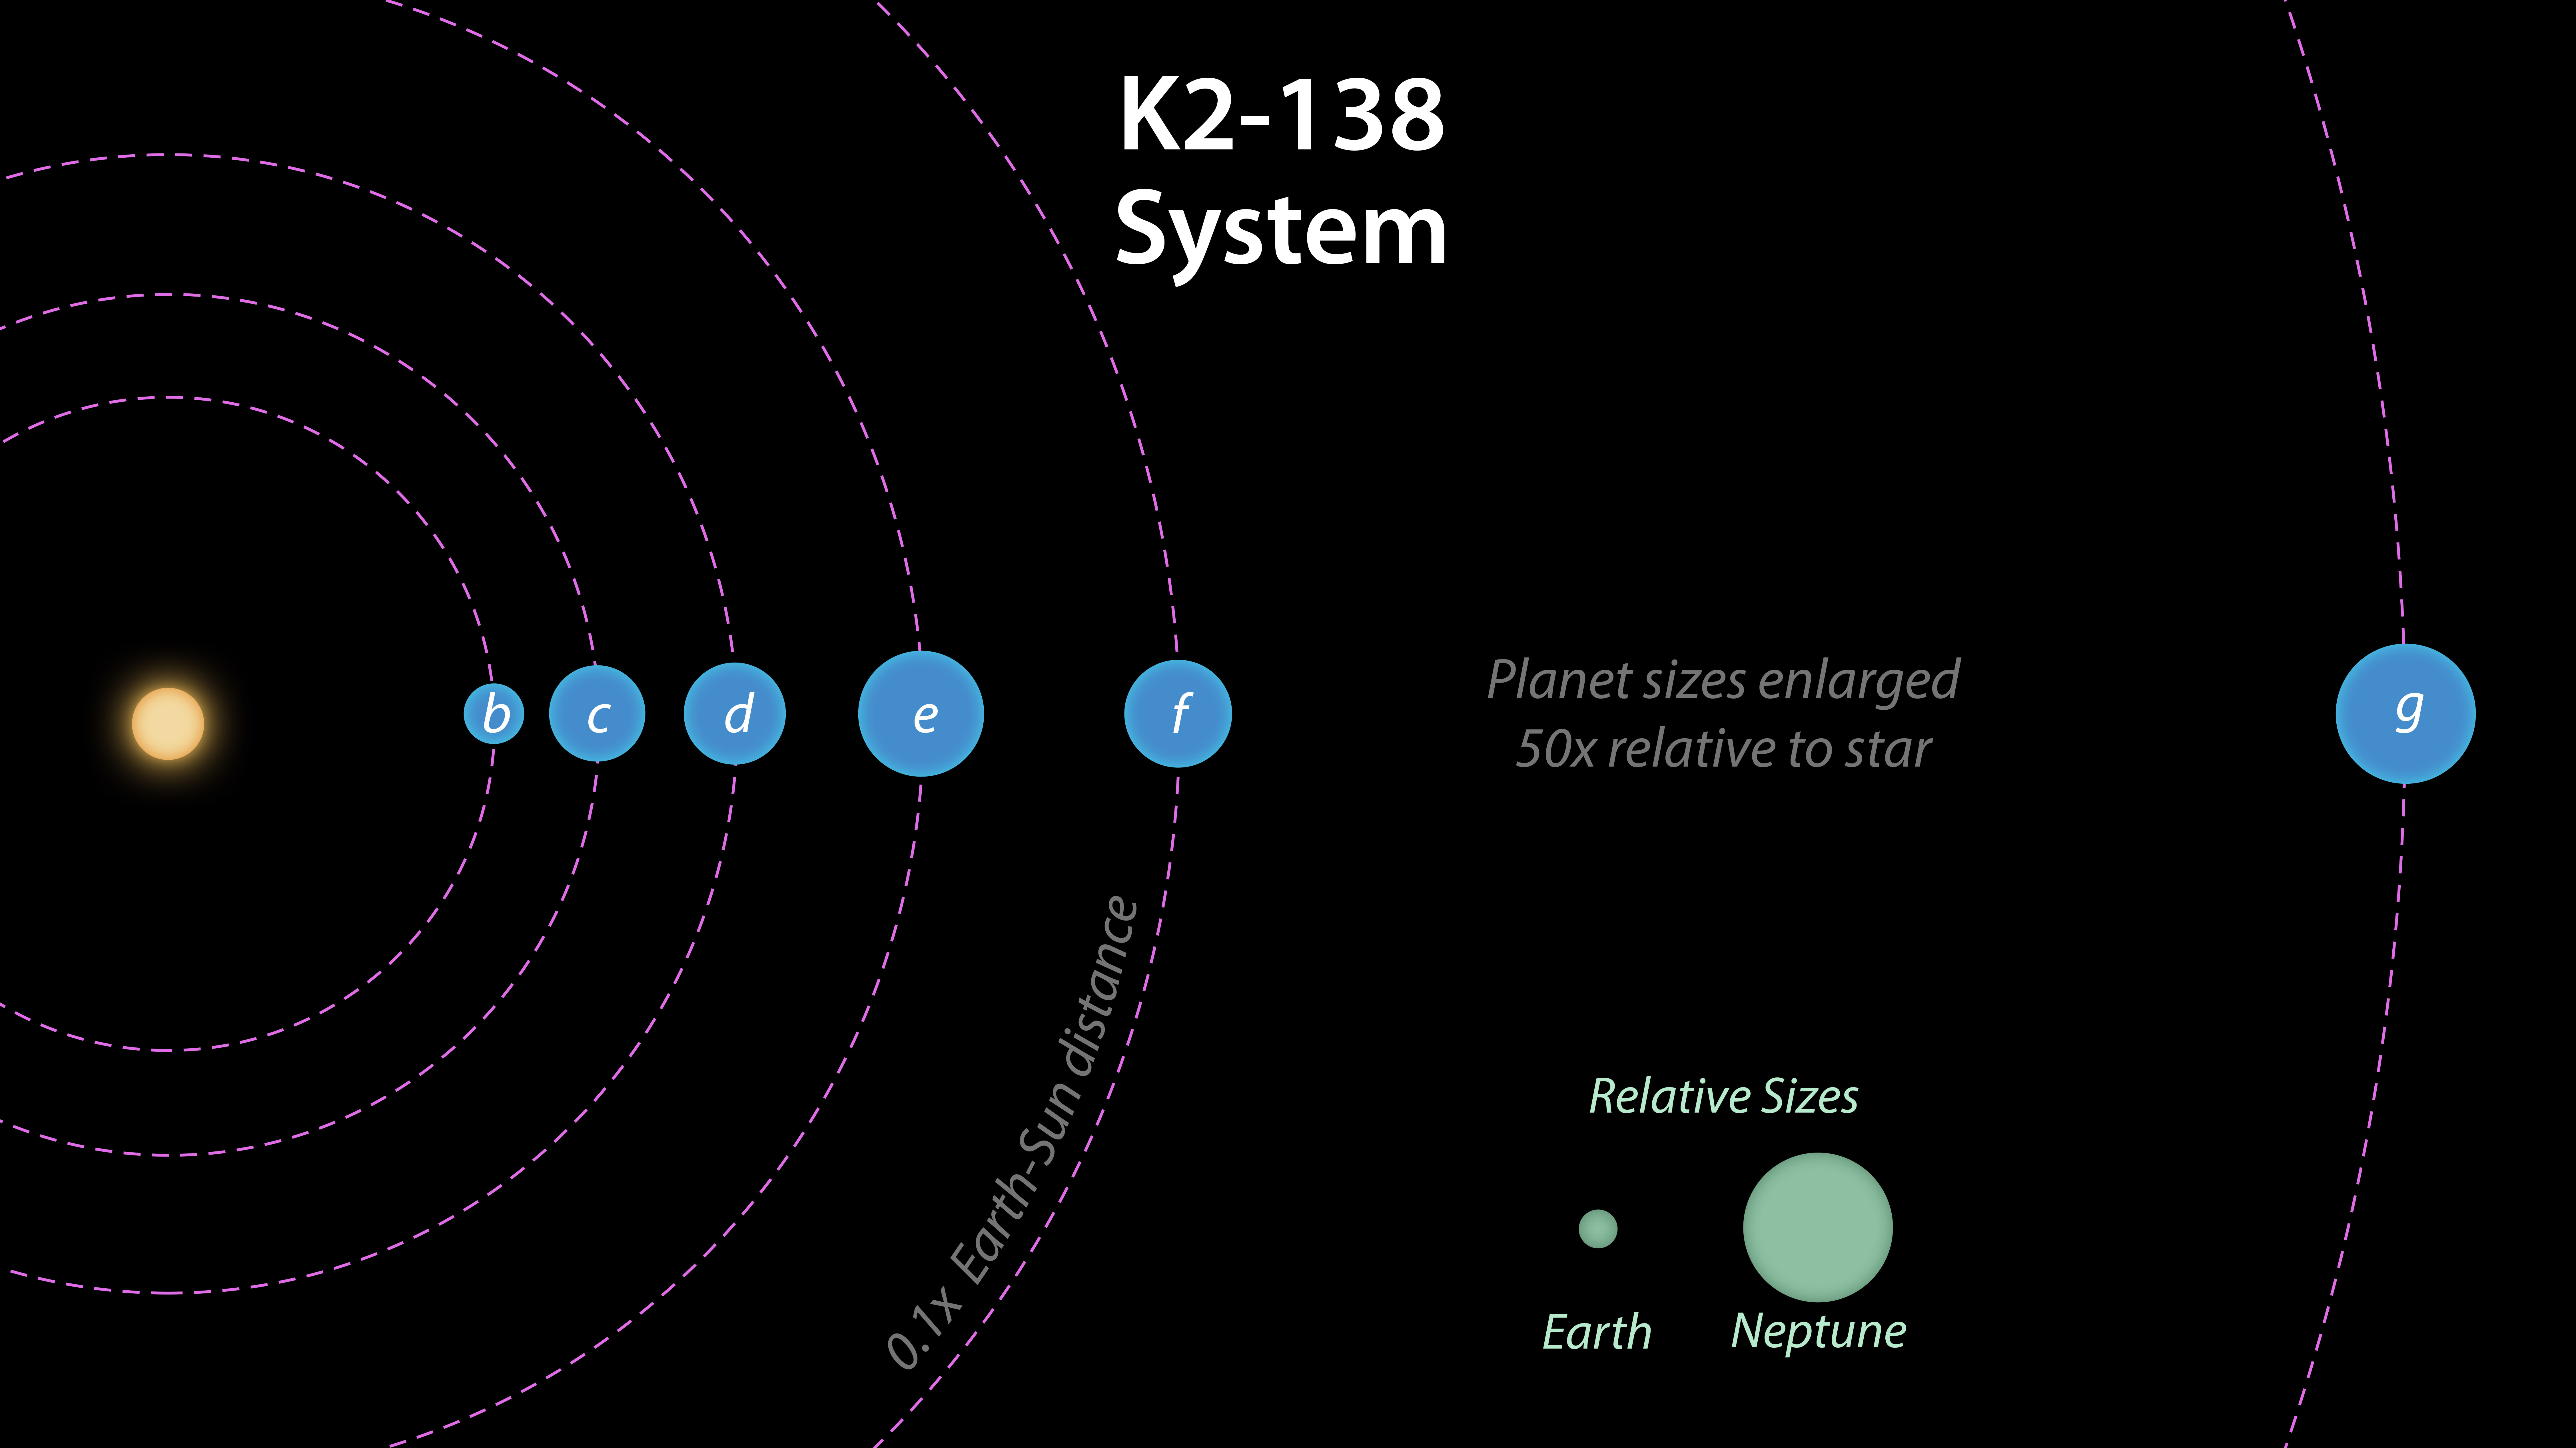

K2-138 System Diagram

This image shows the estimated radii of the six planets in the planetary system K2-128, as well as their distance from the parent star. The radii of the Earth and Neptune are shown for scale.

NASA’s Jet Propulsion Laboratory, Pasadena, California, manages the Spitzer Space Telescope mission for NASA’s Science Mission Directorate, Washington. Science operations are conducted at the Spitzer Science Center at Caltech in Pasadena, California. Spacecraft operations are based at Lockheed Martin Space Systems Company, Littleton, Colorado. Data are archived at the Infrared Science Archive housed at the Infrared Processing and Analysis Center at Caltech. Caltech manages JPL for NASA.

NASA Ames manages the Kepler and K2 missions for NASA’s Science Mission Directorate. JPL managed Kepler mission development. Ball Aerospace & Technologies Corporation operates the flight system with support from the Laboratory for Atmospheric and Space Physics at the University of Colorado in Boulder.

Credit: NASA/JPL-Caltech